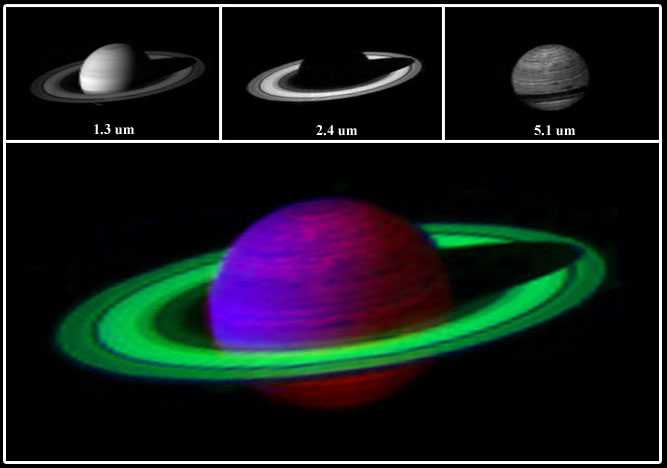

Saturn’s Kaleidoscope of Color

This false-color image of Saturn was constructed by combining three images at three different infrared wavelengths.

The image at the upper left was taken at 1.3 microns, where both Saturn and its rings strongly reflect light. The center image in the top panel was taken at 2.4 microns, where the rings strongly reflect light, but Saturn, because of the methane in its atmosphere, absorbs most of the light. The third image on the right in the panel was taken at a wavelength of 5 microns where, because they are composed of almost pure water ice, the rings absorb almost all the light, and Saturn, because its interior is warm, glows. Assigning each of the three images to blue, green and red, respectively, results in the beautiful, false-color, composite image shown below.

These images were taken on June 21, 2004, with Cassini’s visual and infrared mapping spectrometer at a distance of 6.35 million kilometers (3.94 million miles) from Saturn.

The Cassini-Huygens mission is a cooperative project of NASA, the European Space Agency and the Italian Space Agency. The Jet Propulsion Laboratory, a division of the California Institute of Technology in Pasadena, manages the mission for NASA’s Science Mission Directorate, Washington, D.C. The Cassini orbiter was designed, developed and assembled at JPL. The Visual and Infrared Mapping Spectrometer team is based at the University of Arizona where this image was produced.

Credit: NASA/JPL/University of Arizona